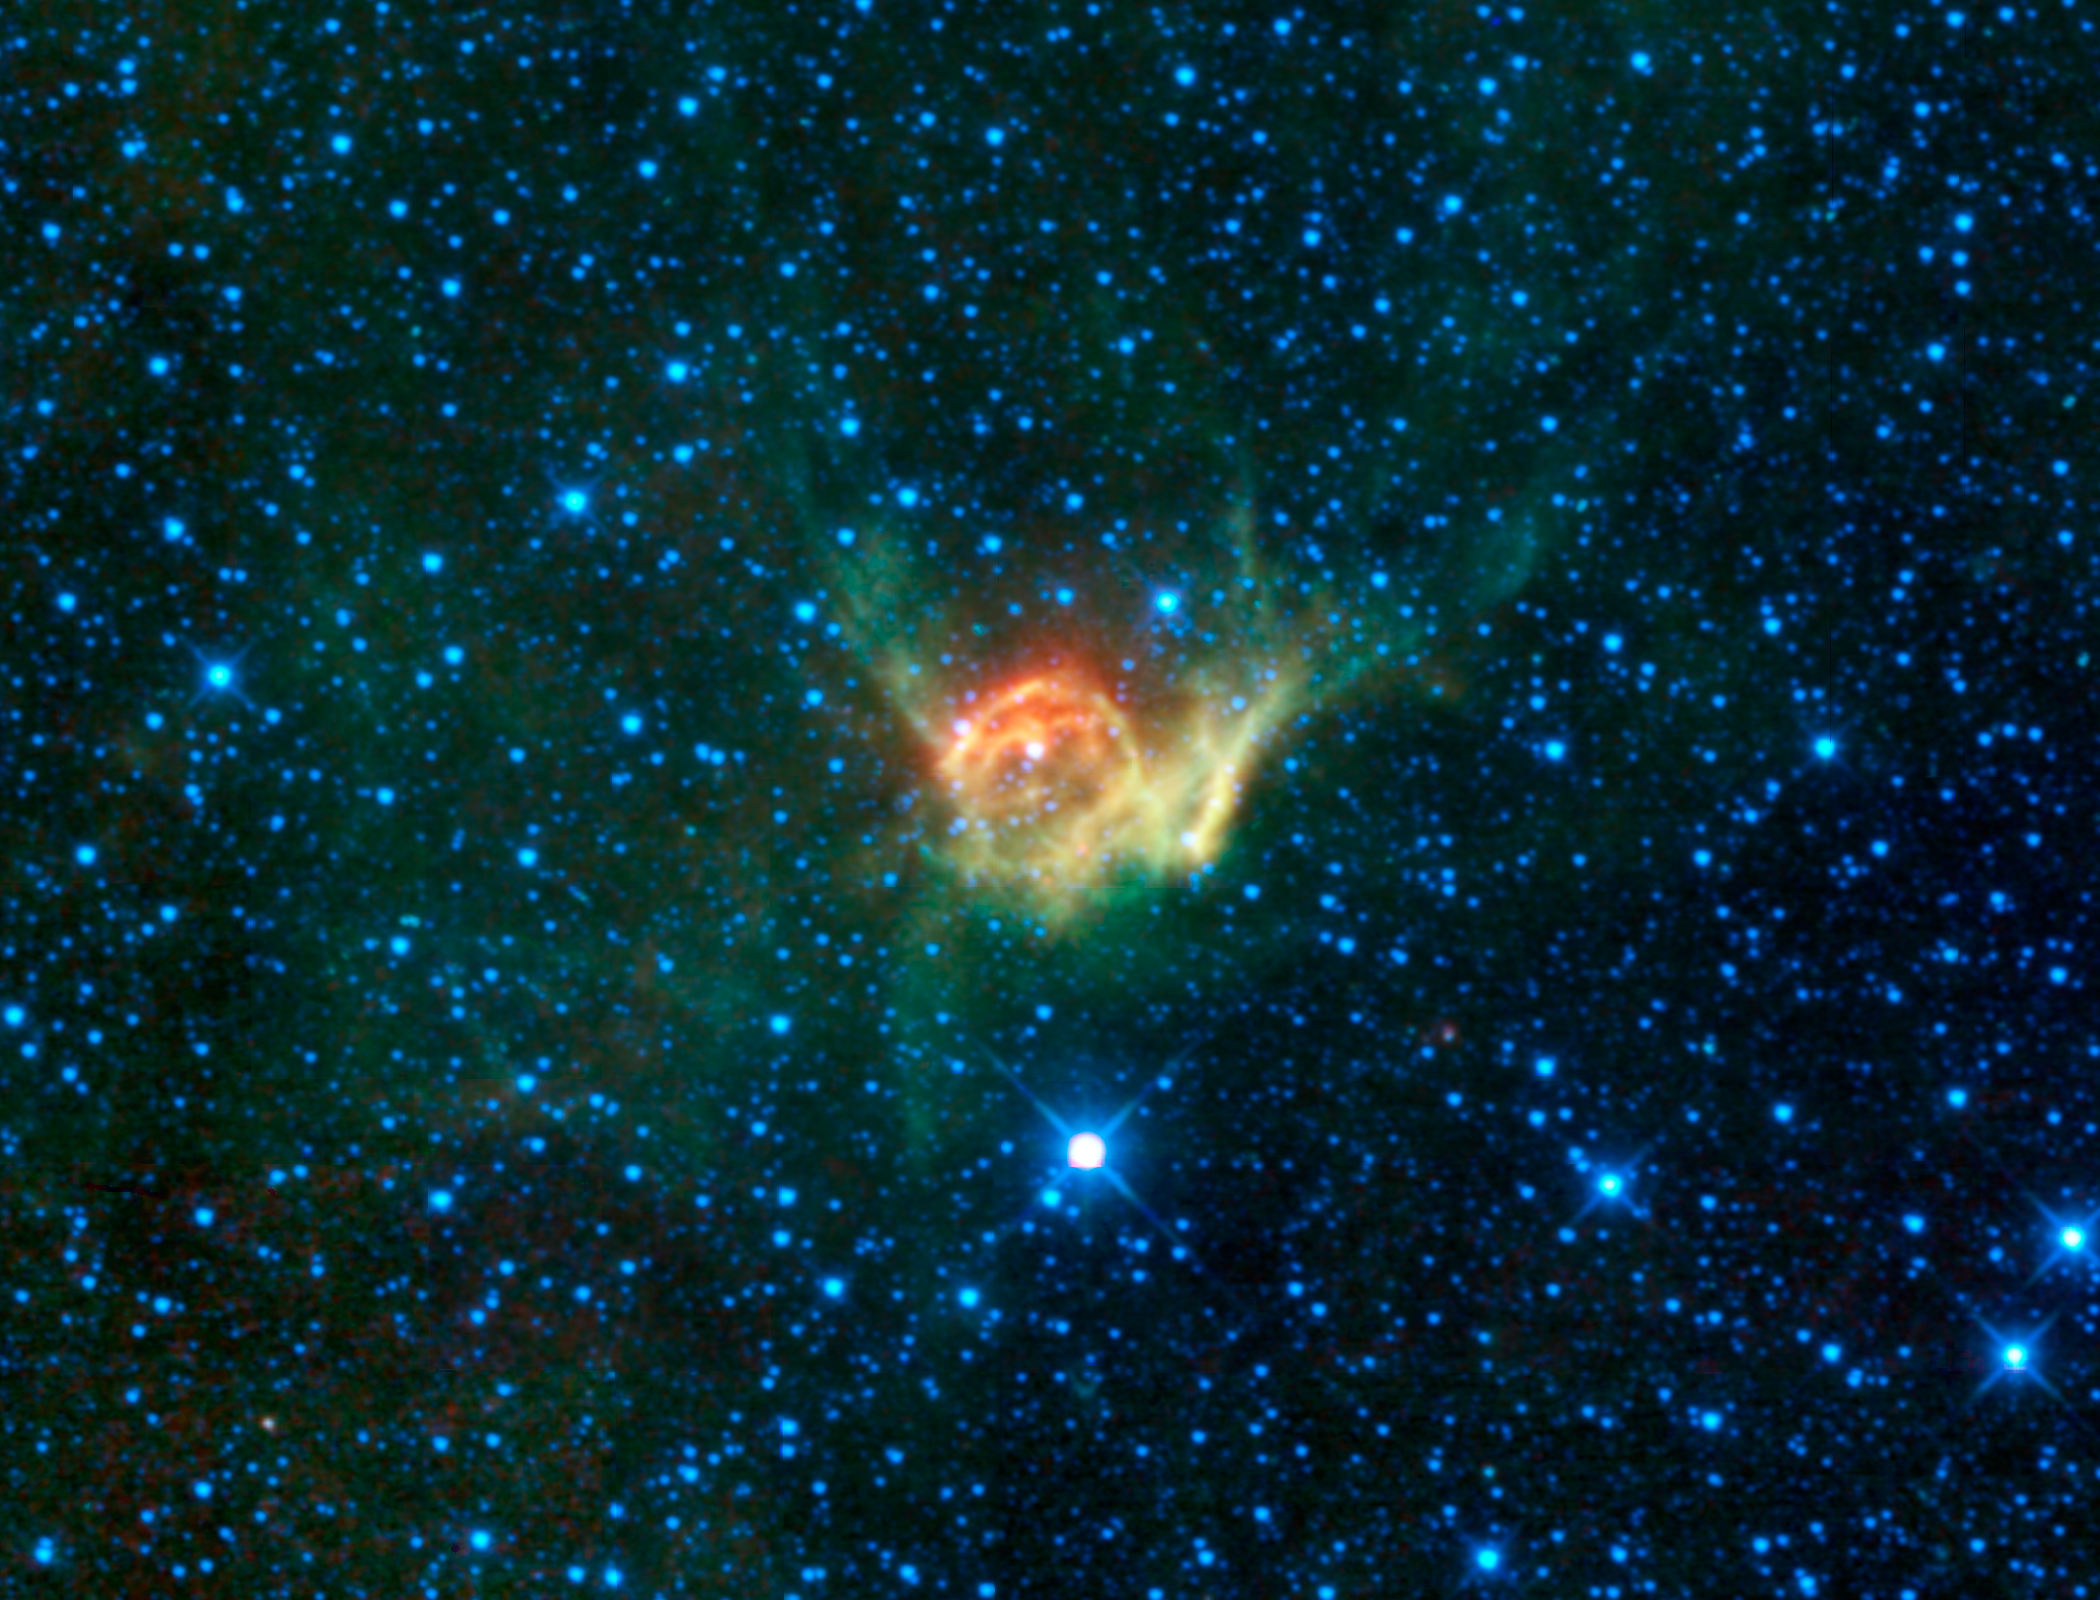

Thor’s Helmet

Figure 1

This heroic image from WISE is of a special cloud of dust and gas in the constellation Canis Major catalogued as NGC 2359. The nebula is more commonly known as Thor’s Helmet due to its remarkable resemblance to depictions of the headwear donned by the famed Norse god of thunder and lightning.

Powering Thor’s Helmet is HD 56925, a highly luminous “Wolf-Rayet” star (seen at the center of the helmet). These kinds of stars are massive; from 10 to 80 times the mass of our Sun. Such stars are often associated with bright nebulae, many of which appear to be spherical bubbles with the Wolf-Rayet star at the center. It is thought that the progenitors of these stars are either red supergiants or luminous blue variable stars, both of which slowly shed matter as they age. Once the star enters its Wolf-Rayet phase its strong, fast stellar wind sweeps up the surrounding debris left by the original star and even gathers up interstellar matter from its environment. It literally blows a bubble in space. These hot stars become 200,000 times more luminous than the Sun. They flood the nebula with ultraviolet light that ionizes much of the gaseous material leading to the bright emission in visible light. Interactions with a nearby large molecular cloud are thought to have contributed to the more complex shape and curved bow-shock structure of Thor’s Helmet.

NGC 2359 was the first Wolf-Rayet nebula to be discovered. Between 1917 and 1919, Francis Pease studied the nebula at the Mt. Wilson observatory in southern California. He described the bright regions of the nebula as matching the descriptions of early observers such as Sir John Herschel (son of the discoverer of infrared light, William Herschel), who saw a bust rather than a helmet. The object was later found to show nitrogen emission by Edwin Hubble and listed in his 1922 paper, “A general study of diffuse galactic nebulae.” The object has also been of interest to members of the WISE science team during their careers having been studied by Martin Cohen and the WISE Principal Investigator Ned Wright, who co-authored an article in the March 1980 issue of Sky & Telescope, “A bubble in space – The shell of NGC 2359.”

Thor’s Helmet is about 30 light-years across and its distance from Earth is estimated to be about 15,000 light-years. This image covers an area of sky about 2.5 times the size of the full Moon. All four infrared detectors aboard WISE were used to make this image. Color is representational: blue and cyan represent infrared light at wavelengths of 3.4 and 4.6 microns, which is dominated by light from stars. Green and red represent light at 12 and 22 microns, which is mostly light from warm dust.

NASA’s Jet Propulsion Laboratory, Pasadena, Calif., manages the Wide-field Infrared Survey Explorer for NASA’s Science Mission Directorate, Washington. The mission’s principal investigator, Edward Wright, is at UCLA. The mission was competitively selected under NASA’s Explorers Program managed by the Goddard Space Flight Center, Greenbelt, Md. The science instrument was built by the Space Dynamics Laboratory, Logan, Utah, and the spacecraft was built by Ball Aerospace & Technologies Corp., Boulder, Colo. Science operations and data processing take place at the Infrared Processing and Analysis Center at the California Institute of Technology in Pasadena. Caltech manages JPL for NASA.

Credit: NASA/JPL-Caltech/UCLA